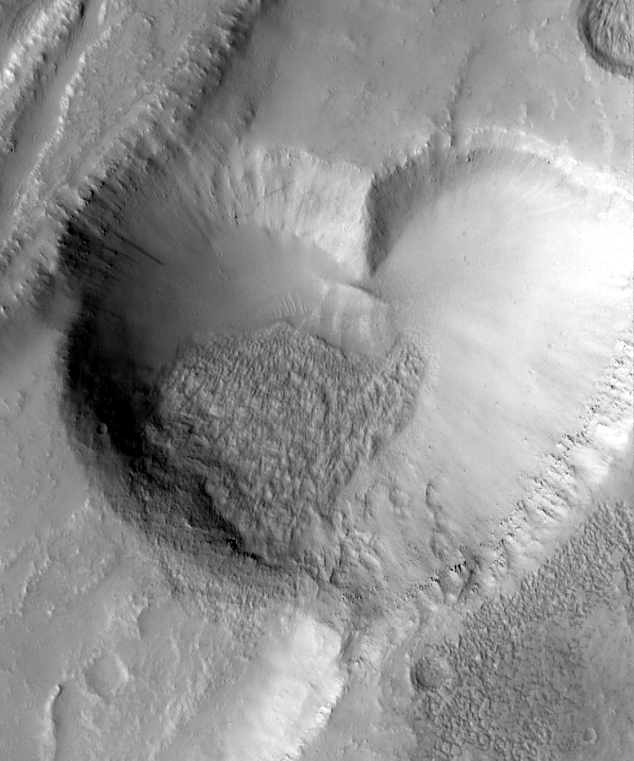

From Mars, With Love

First, Mars seemed to be greeting Mars Global Surveyor (MGS) with a Happy Face. Now, it seems as if the planet is sending its love with the latest picture (above, left) from MGS’s Mars Orbiter Camera (MOC).

This valentine from Mars (above, left) is actually a pit formed by collapse within a straight-walled trough known in geological terms as a graben. Graben are formed along fault lines by expansion of the bedrock terrain (see “Chain of Pits on Pavonis Mons” for more information). The graben in which the pit formed can be seen in the full MOC image, depicted on the right (above).

The heart-shaped pit is about 2.3 kilometers (1.4 miles) at its widest. The image was targeted by the MOC team in order to examine the relationship between a lava flow (margins indicated by white arrows, above right) and the graben and pits that disrupted and cut across the flow. The graben, pit, and lava flow are located on the east flank of the Alba Patera volcano in northern Tharsis. The MOC images are illuminated from the left.

For another heart shaped image from Mars click here.

Malin Space Science Systems and the California Institute of Technology built the MOC using spare hardware from the Mars Observer mission. MSSS operates the camera from its facilities in San Diego, CA. The Jet Propulsion Laboratory’s Mars Surveyor Operations Project operates the Mars Global Surveyor spacecraft with its industrial partner, Lockheed Martin Astronautics, from facilities in Pasadena, CA and Denver, CO.

Credit: NASA/JPL/MSSS